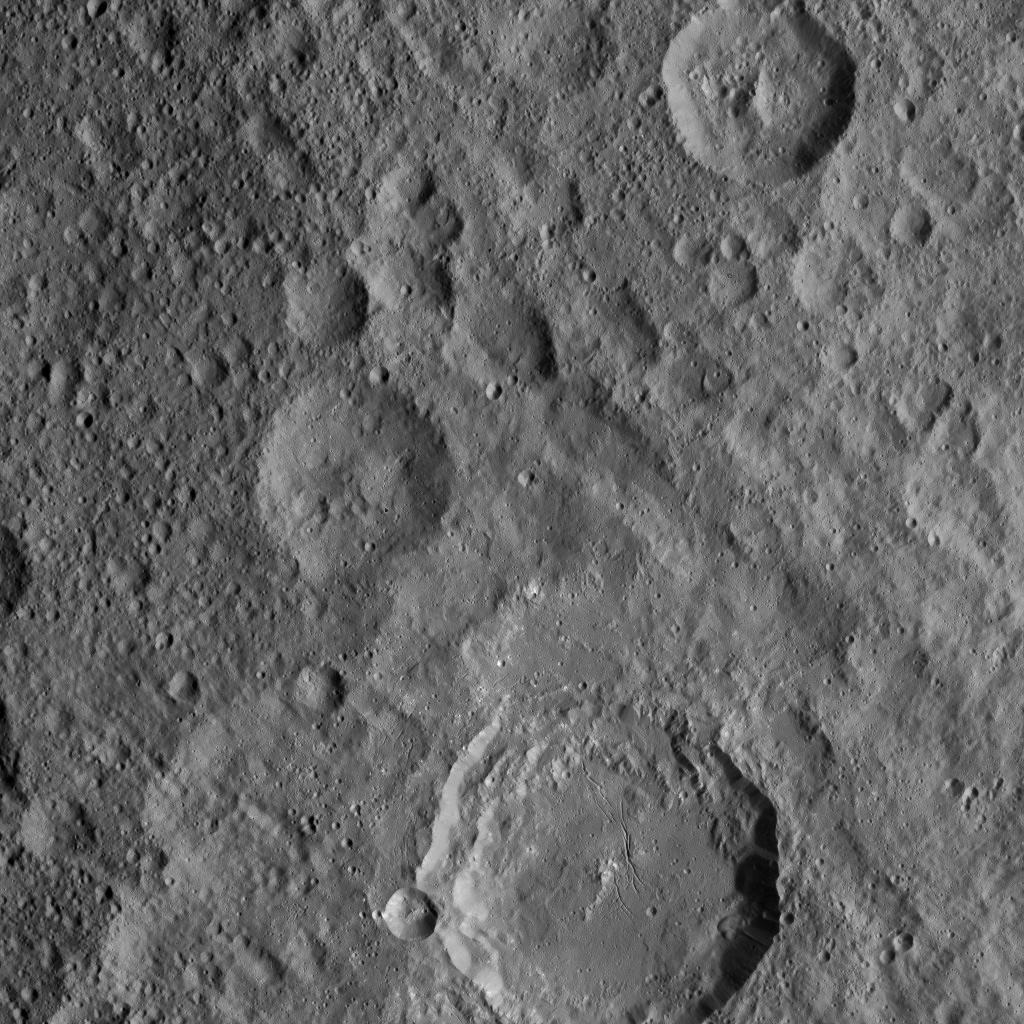

Dawn XMO2 Image 6

From its second extended-mission science orbit (or XMO2), at a distance of about 920 miles (1,480 kilometers) above the surface of Ceres, NASA’s Dawn spacecraft spied Azacca Crater.

The rim of Azacca (31 miles, 50 kilometers wide) has terraces descending from its rim down to its floor. The crater’s floor is relatively free of large impact scars, and displays a prominent set of north-south trending fractures.

Dawn took this image on Oct. 18, 2016. The image resolution is about 460 feet (140 meters) per pixel.

Dawn’s mission is managed by JPL for NASA’s Science Mission Directorate in Washington. Dawn is a project of the directorate’s Discovery Program, managed by NASA’s Marshall Space Flight Center in Huntsville, Alabama. UCLA is responsible for overall Dawn mission science. Orbital ATK, Inc., in Dulles, Virginia, designed and built the spacecraft. The German Aerospace Center, the Max Planck Institute for Solar System Research, the Italian Space Agency and the Italian National Astrophysical Institute are international partners on the mission team.

Credit: NASA/JPL-Caltech/UCLA/MPS/DLR/IDA